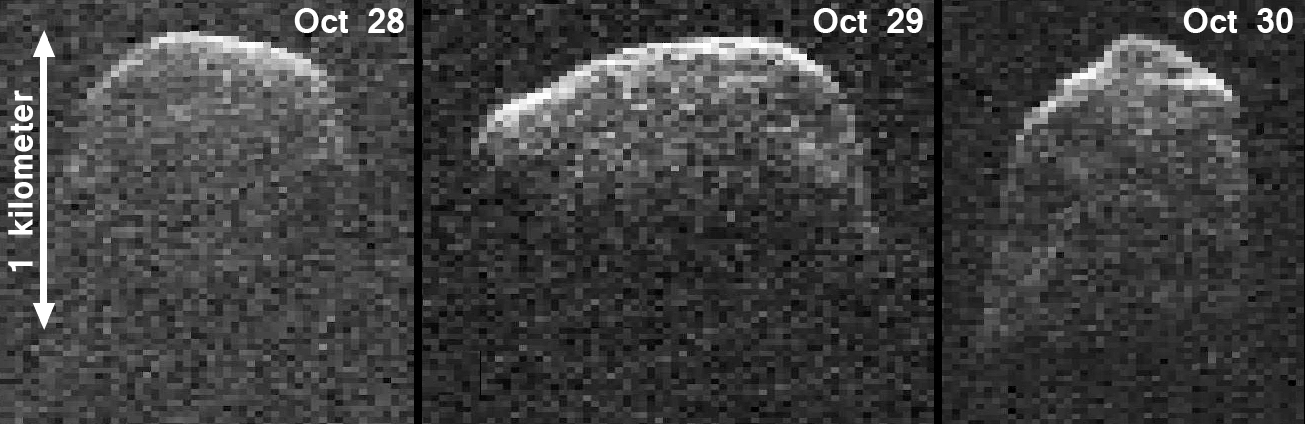

NASA Radar Images Asteroid 2007 PA8

This composite image of asteroid 2007 PA8 was obtained using data taken by NASA’s 230-foot-wide (70-meter) Deep Space Network antenna at Goldstone, Calif. The composite incorporates images generated from data collected at Goldstone on Oct. 28, 29, and 30, 2012, when the asteroid’s distance from Earth shrank from 6.5 million miles (10 million kilometers) to 5.6 million miles (9 million kilometers). The perspective is analogous to seeing the asteroid from above its north pole. Each of the three images in the composite is shown at the same scale.

The radar images of asteroid 2007 PA8 indicate that it is an elongated, irregularly-shaped object approximately one mile (1.6 kilometers) wide, with facets and perhaps concavities. The data also indicate that 2007 PA8 rotates very slowly, roughly once every three to four days.

JPL manages the Near-Earth Object Program Office for NASA’s Science Mission Directorate in Washington. JPL is a division of the California Institute of Technology in Pasadena.

Credit: NASA/JPL-Caltech/Gemini